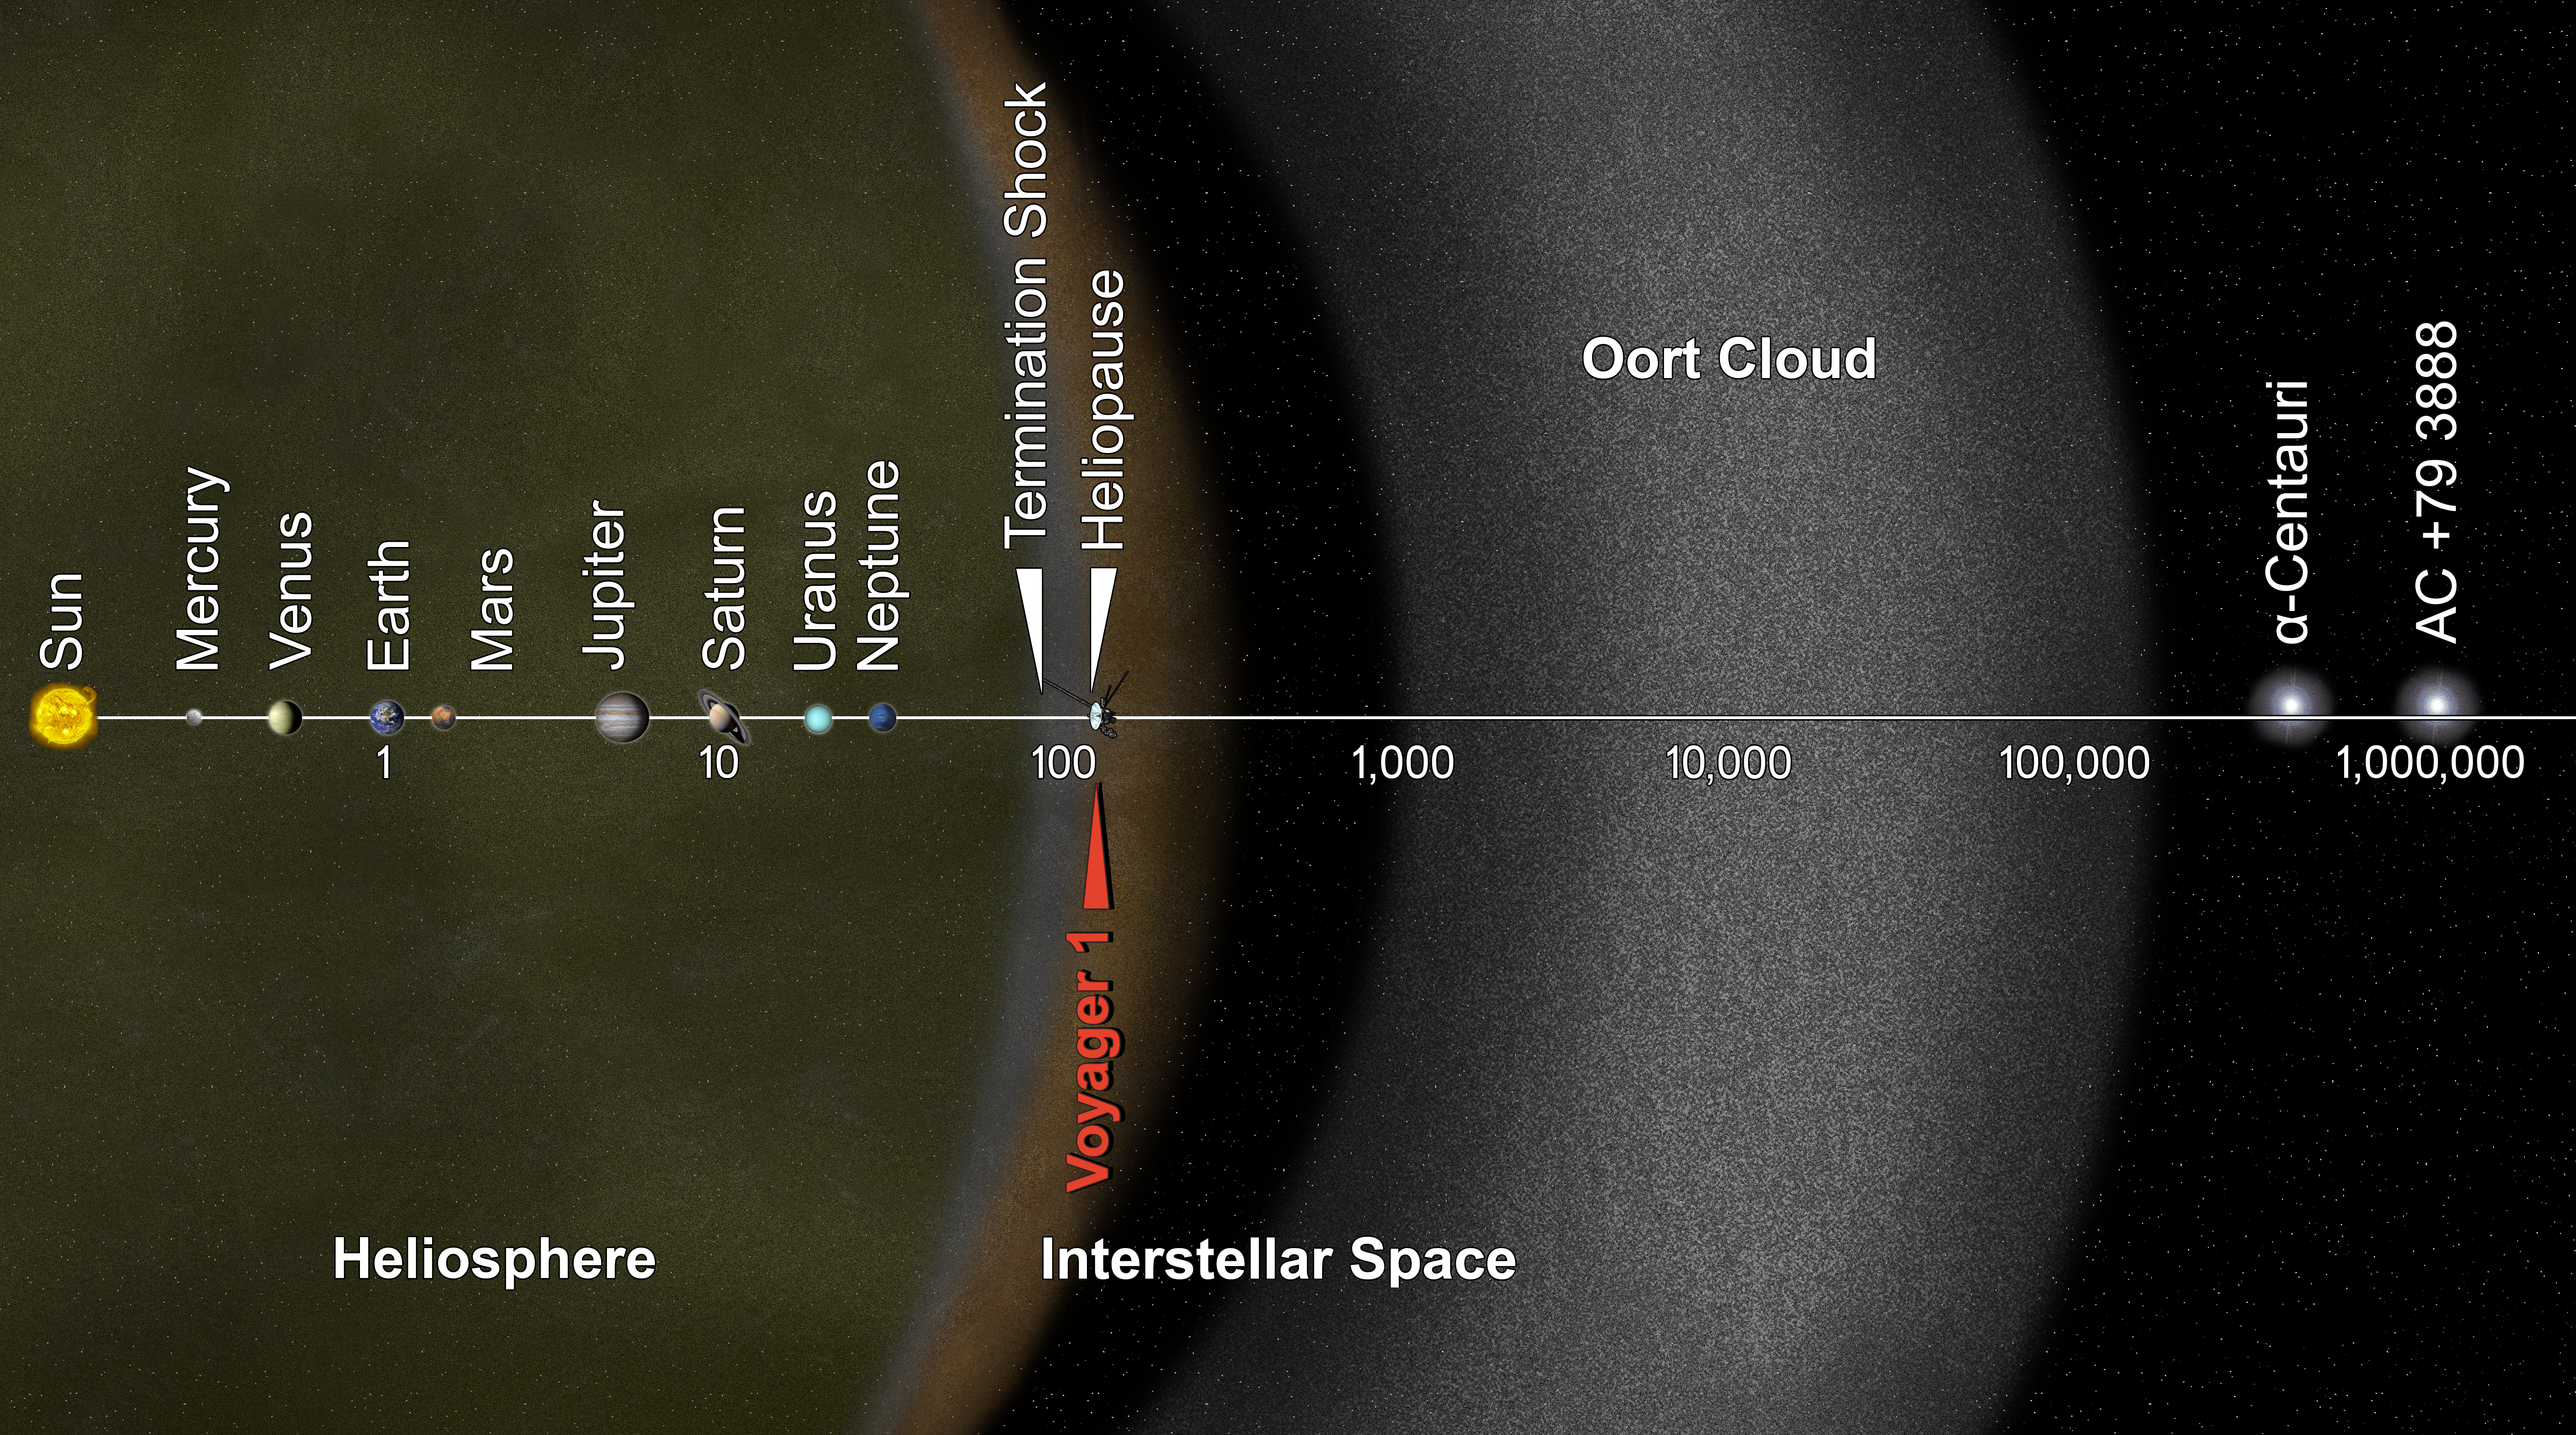

Voyager Goes Interstellar (Artist Concept)

This artist’s concept puts solar system distances in perspective. The scale bar is in astronomical units, with each set distance beyond 1 AU representing 10 times the previous distance. One AU is the distance from the sun to the Earth, which is about 93 million miles or 150 million kilometers. Neptune, the most distant planet from the sun, is about 30 AU.

Informally, the term “solar system” is often used to mean the space out to the last planet. Scientific consensus, however, says the solar system goes out to the Oort Cloud, the source of the comets that swing by our sun on long time scales. Beyond the outer edge of the Oort Cloud, the gravity of other stars begins to dominate that of the sun.

The inner edge of the main part of the Oort Cloud could be as close as 1,000 AU from our sun. The outer edge is estimated to be around 100,000 AU.

NASA’s Voyager 1, humankind’s most distant spacecraft, is around 125 AU. Scientists believe it entered interstellar space, or the space between stars, on Aug. 25, 2012. Much of interstellar space is actually inside our solar system. It will take about 300 years for Voyager 1 to reach the inner edge of the Oort Cloud and possibly about 30,000 years to fly beyond it.

Alpha Centauri is currently the closest star to our solar system. But, in 40,000 years, Voyager 1 will be closer to the star AC +79 3888 than to our own sun. AC +79 3888 is actually traveling faster toward Voyager 1 than the spacecraft is traveling toward it.

The Voyager spacecraft were built and continue to be operated by NASA’s Jet Propulsion Laboratory, in Pasadena, Calif. Caltech manages JPL for NASA. The Voyager missions are a part of NASA’s Heliophysics System Observatory, sponsored by the Heliophysics Division of the Science Mission Directorate at NASA Headquarters in Washington.

Credit: NASA/JPL-Caltech